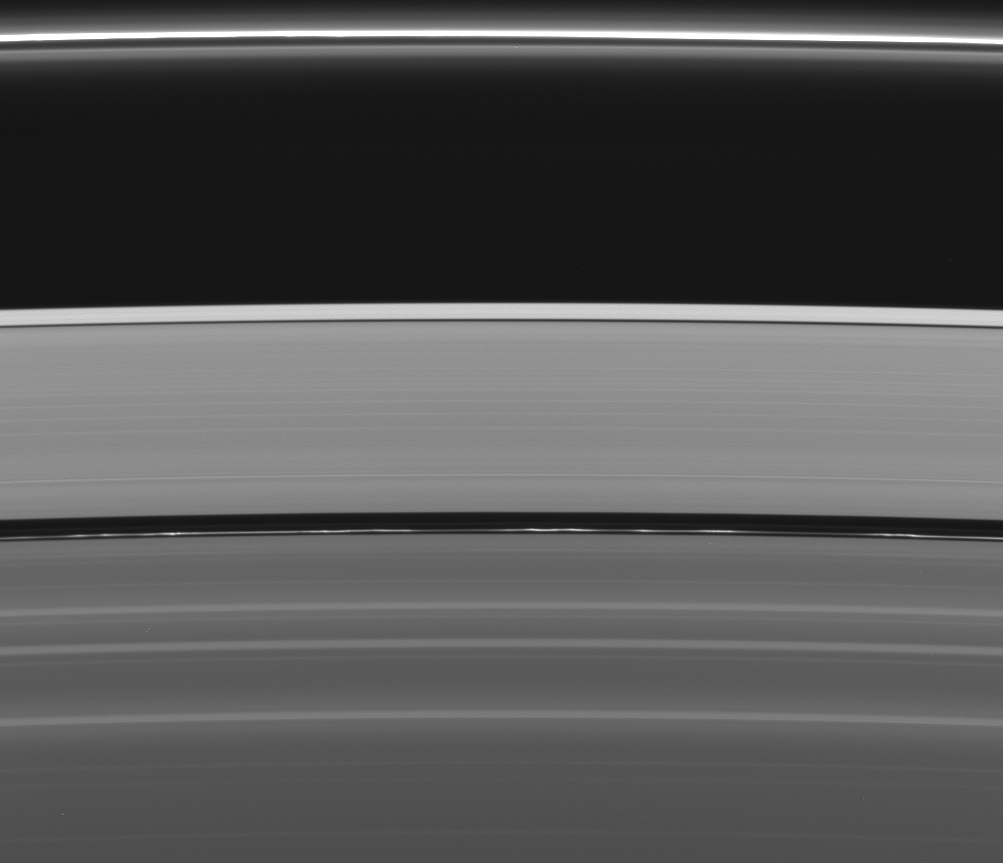

Clumps for Encke

Squinting at this view of Saturn’s rings reveals not one but two of the four narrow ringlets in the Encke Gap (325 kilometers, or 200 miles, wide). The innermost of the two ringlets is much brighter and full of clumps.

The complicated and dynamic features in the Encke Gap are extensively influenced by the presence of Pan (26 kilometers, or 16 miles, across), which orbits in the center of the gap. The Encke Gap may contain other small moonlets, which imaging team members hope to discover in the future.

The image was taken in visible light with the Cassini spacecraft wide-angle camera on Aug. 20, 2005, at a distance of approximately 273,000 kilometers (170,000 miles) from Saturn. The image scale is 13 kilometers (8 miles) per pixel.

The Cassini-Huygens mission is a cooperative project of NASA, the European Space Agency and the Italian Space Agency. The Jet Propulsion Laboratory, a division of the California Institute of Technology in Pasadena, manages the mission for NASA’s Science Mission Directorate, Washington, D.C. The Cassini orbiter and its two onboard cameras were designed, developed and assembled at JPL. The imaging operations center is based at the Space Science Institute in Boulder, Colo.

Credit: NASA/JPL/Space Science Institute